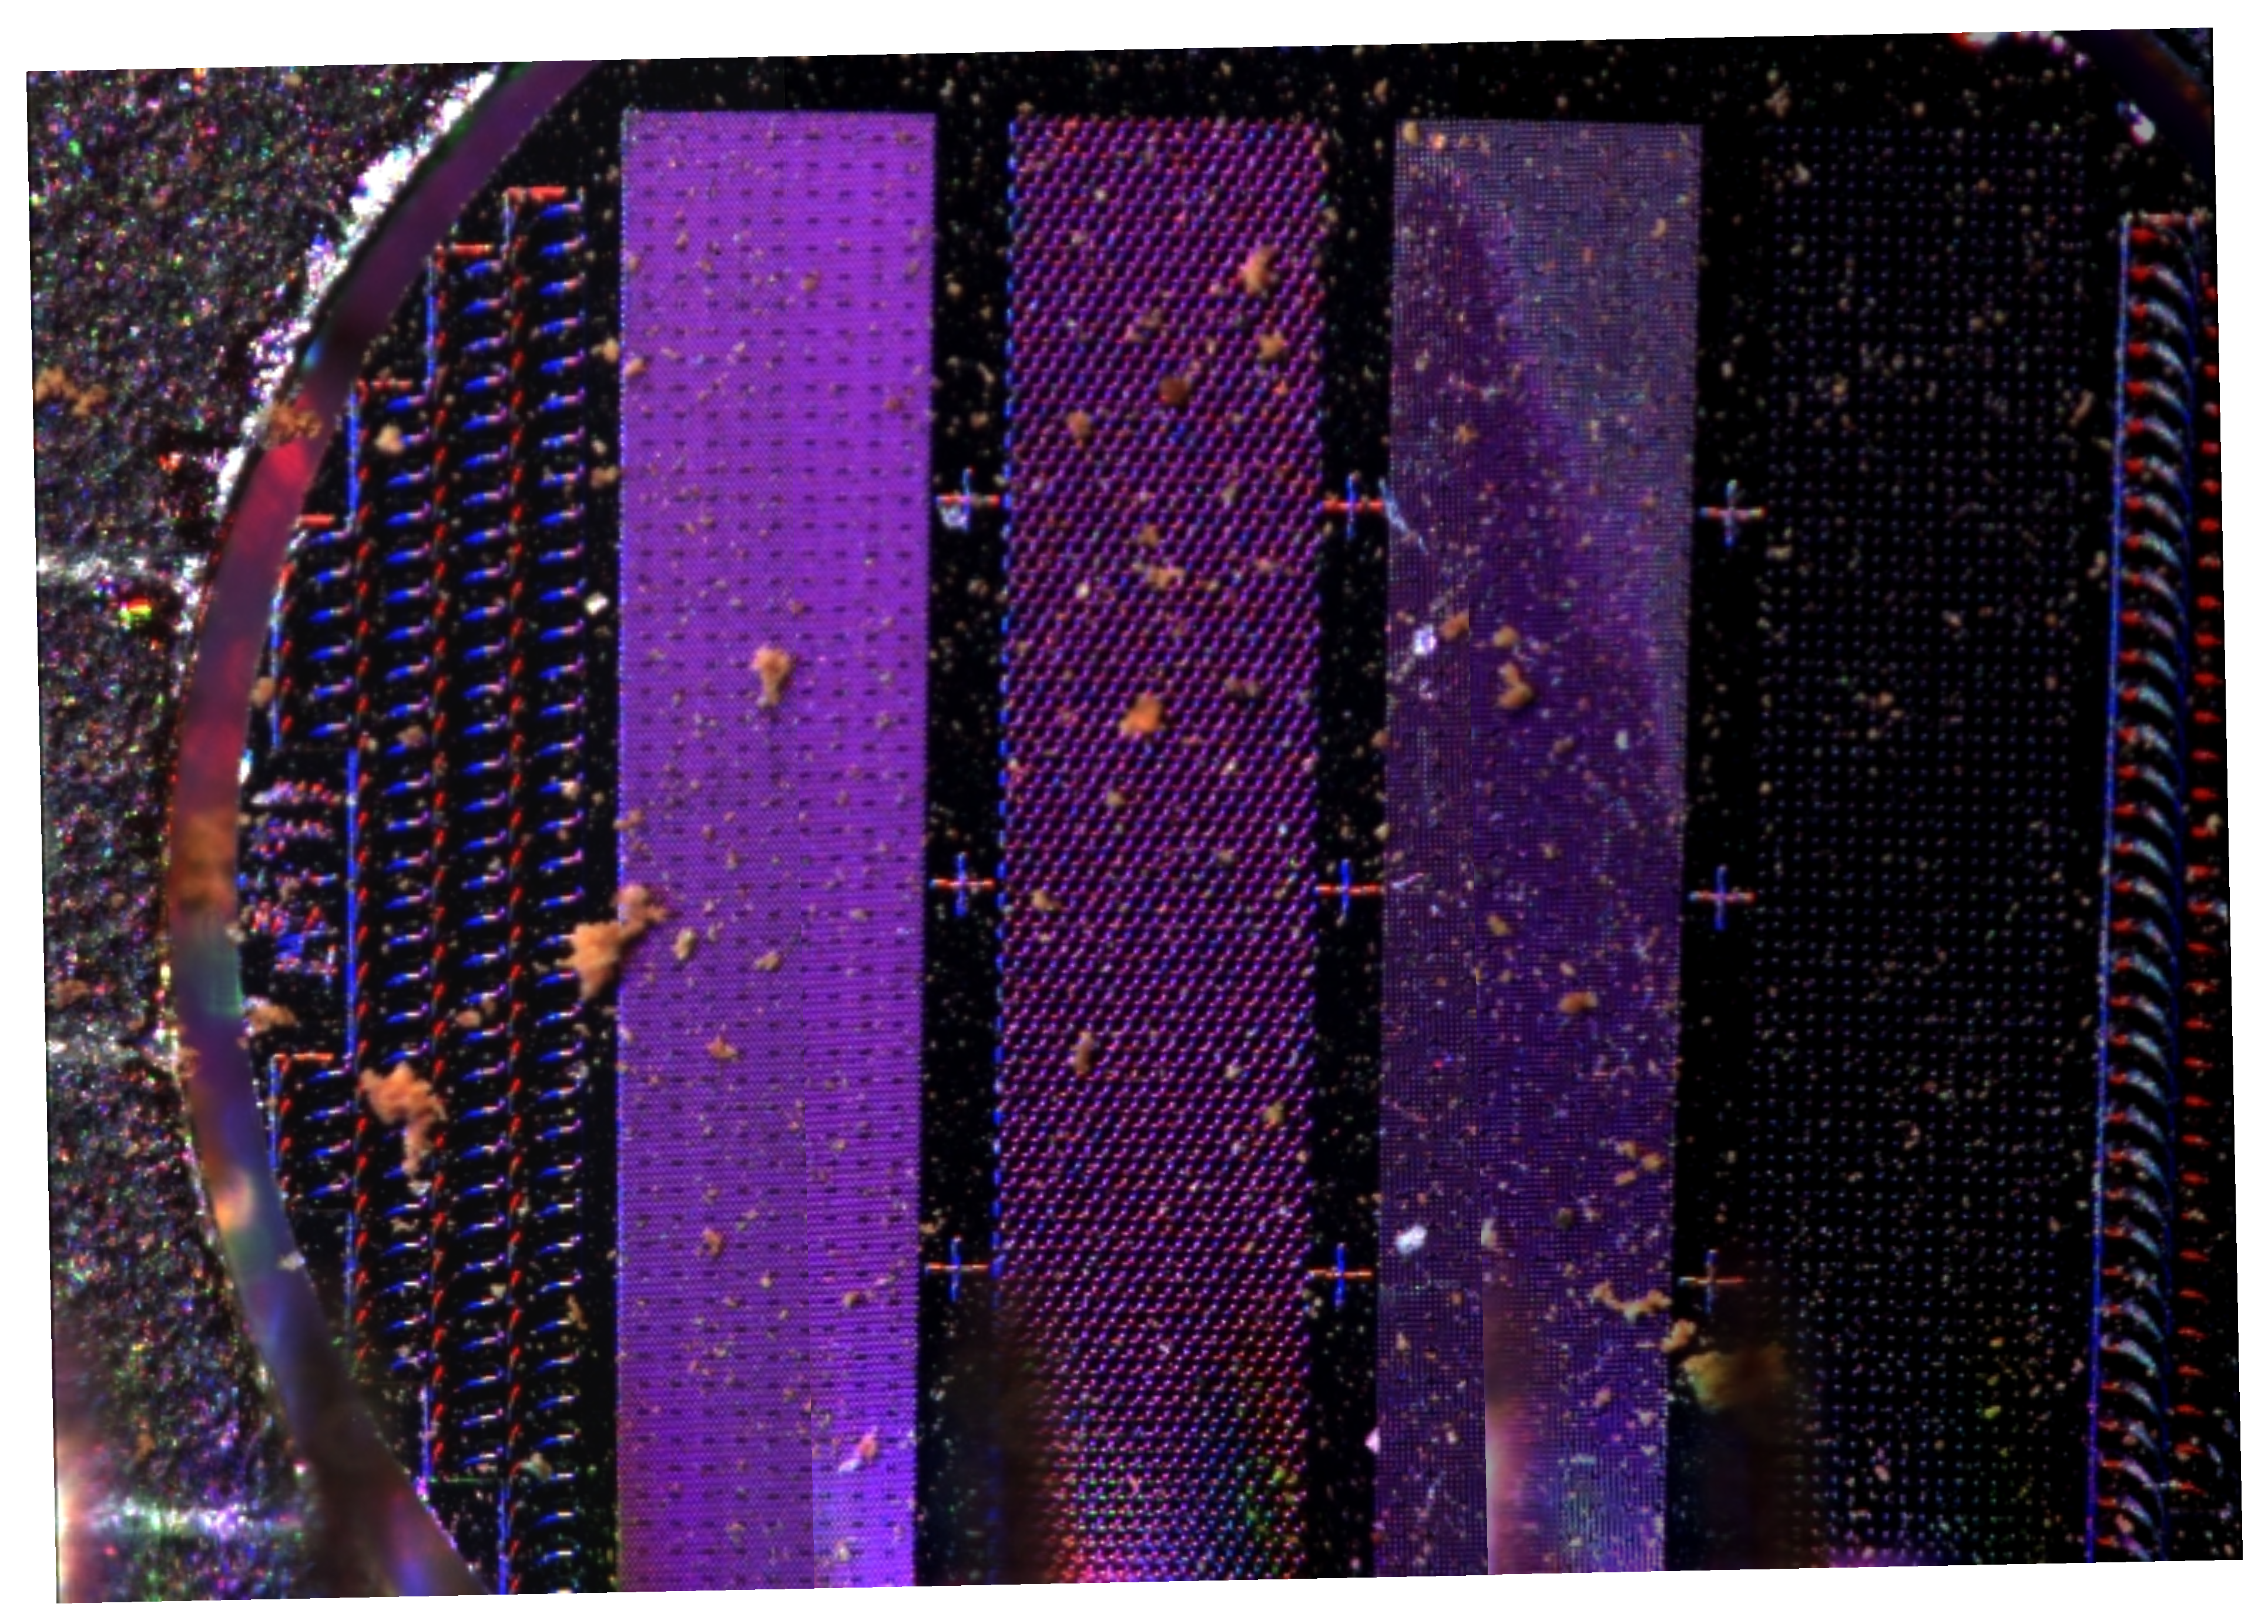

Martian Dust Collected by Phoenix’s Arm

This image from NASA’s Phoenix Lander’s Optical Microscope shows particles of Martian dust lying on the microscope’s silicon substrate. The Robotic Arm sprinkled a sample of the soil from the Snow White trench onto the microscope on July 2, 2008, the 38th Martian day, or sol, of the mission after landing.

Subsequently, the Atomic Force Microscope, or AFM, zoomed in one of the fine particles, creating the first-ever image of a particle of Mars’ ubiquitous fine dust, the most highly magnified image ever seen from another world.

The Atomic Force Microscope was developed by a Swiss-led consortium in collaboration with Imperial College London. The AFM is part of Phoenix’s Microscopy, Electrochemistry and Conductivity Analyzer instrument.

The Phoenix Mission is led by the University of Arizona, Tucson, on behalf of NASA. Project management of the mission is by NASA’s Jet Propulsion Laboratory, Pasadena, Calif. Spacecraft development is by Lockheed Martin Space Systems, Denver.

Photojournal Note: As planned, the Phoenix lander, which landed May 25, 2008 23:53 UTC, ended communications in November 2008, about six months after landing, when its solar panels ceased operating in the dark Martian winter.

Credit: NASA/JPL-Caltech/University of Arizona/University of Neuchatel